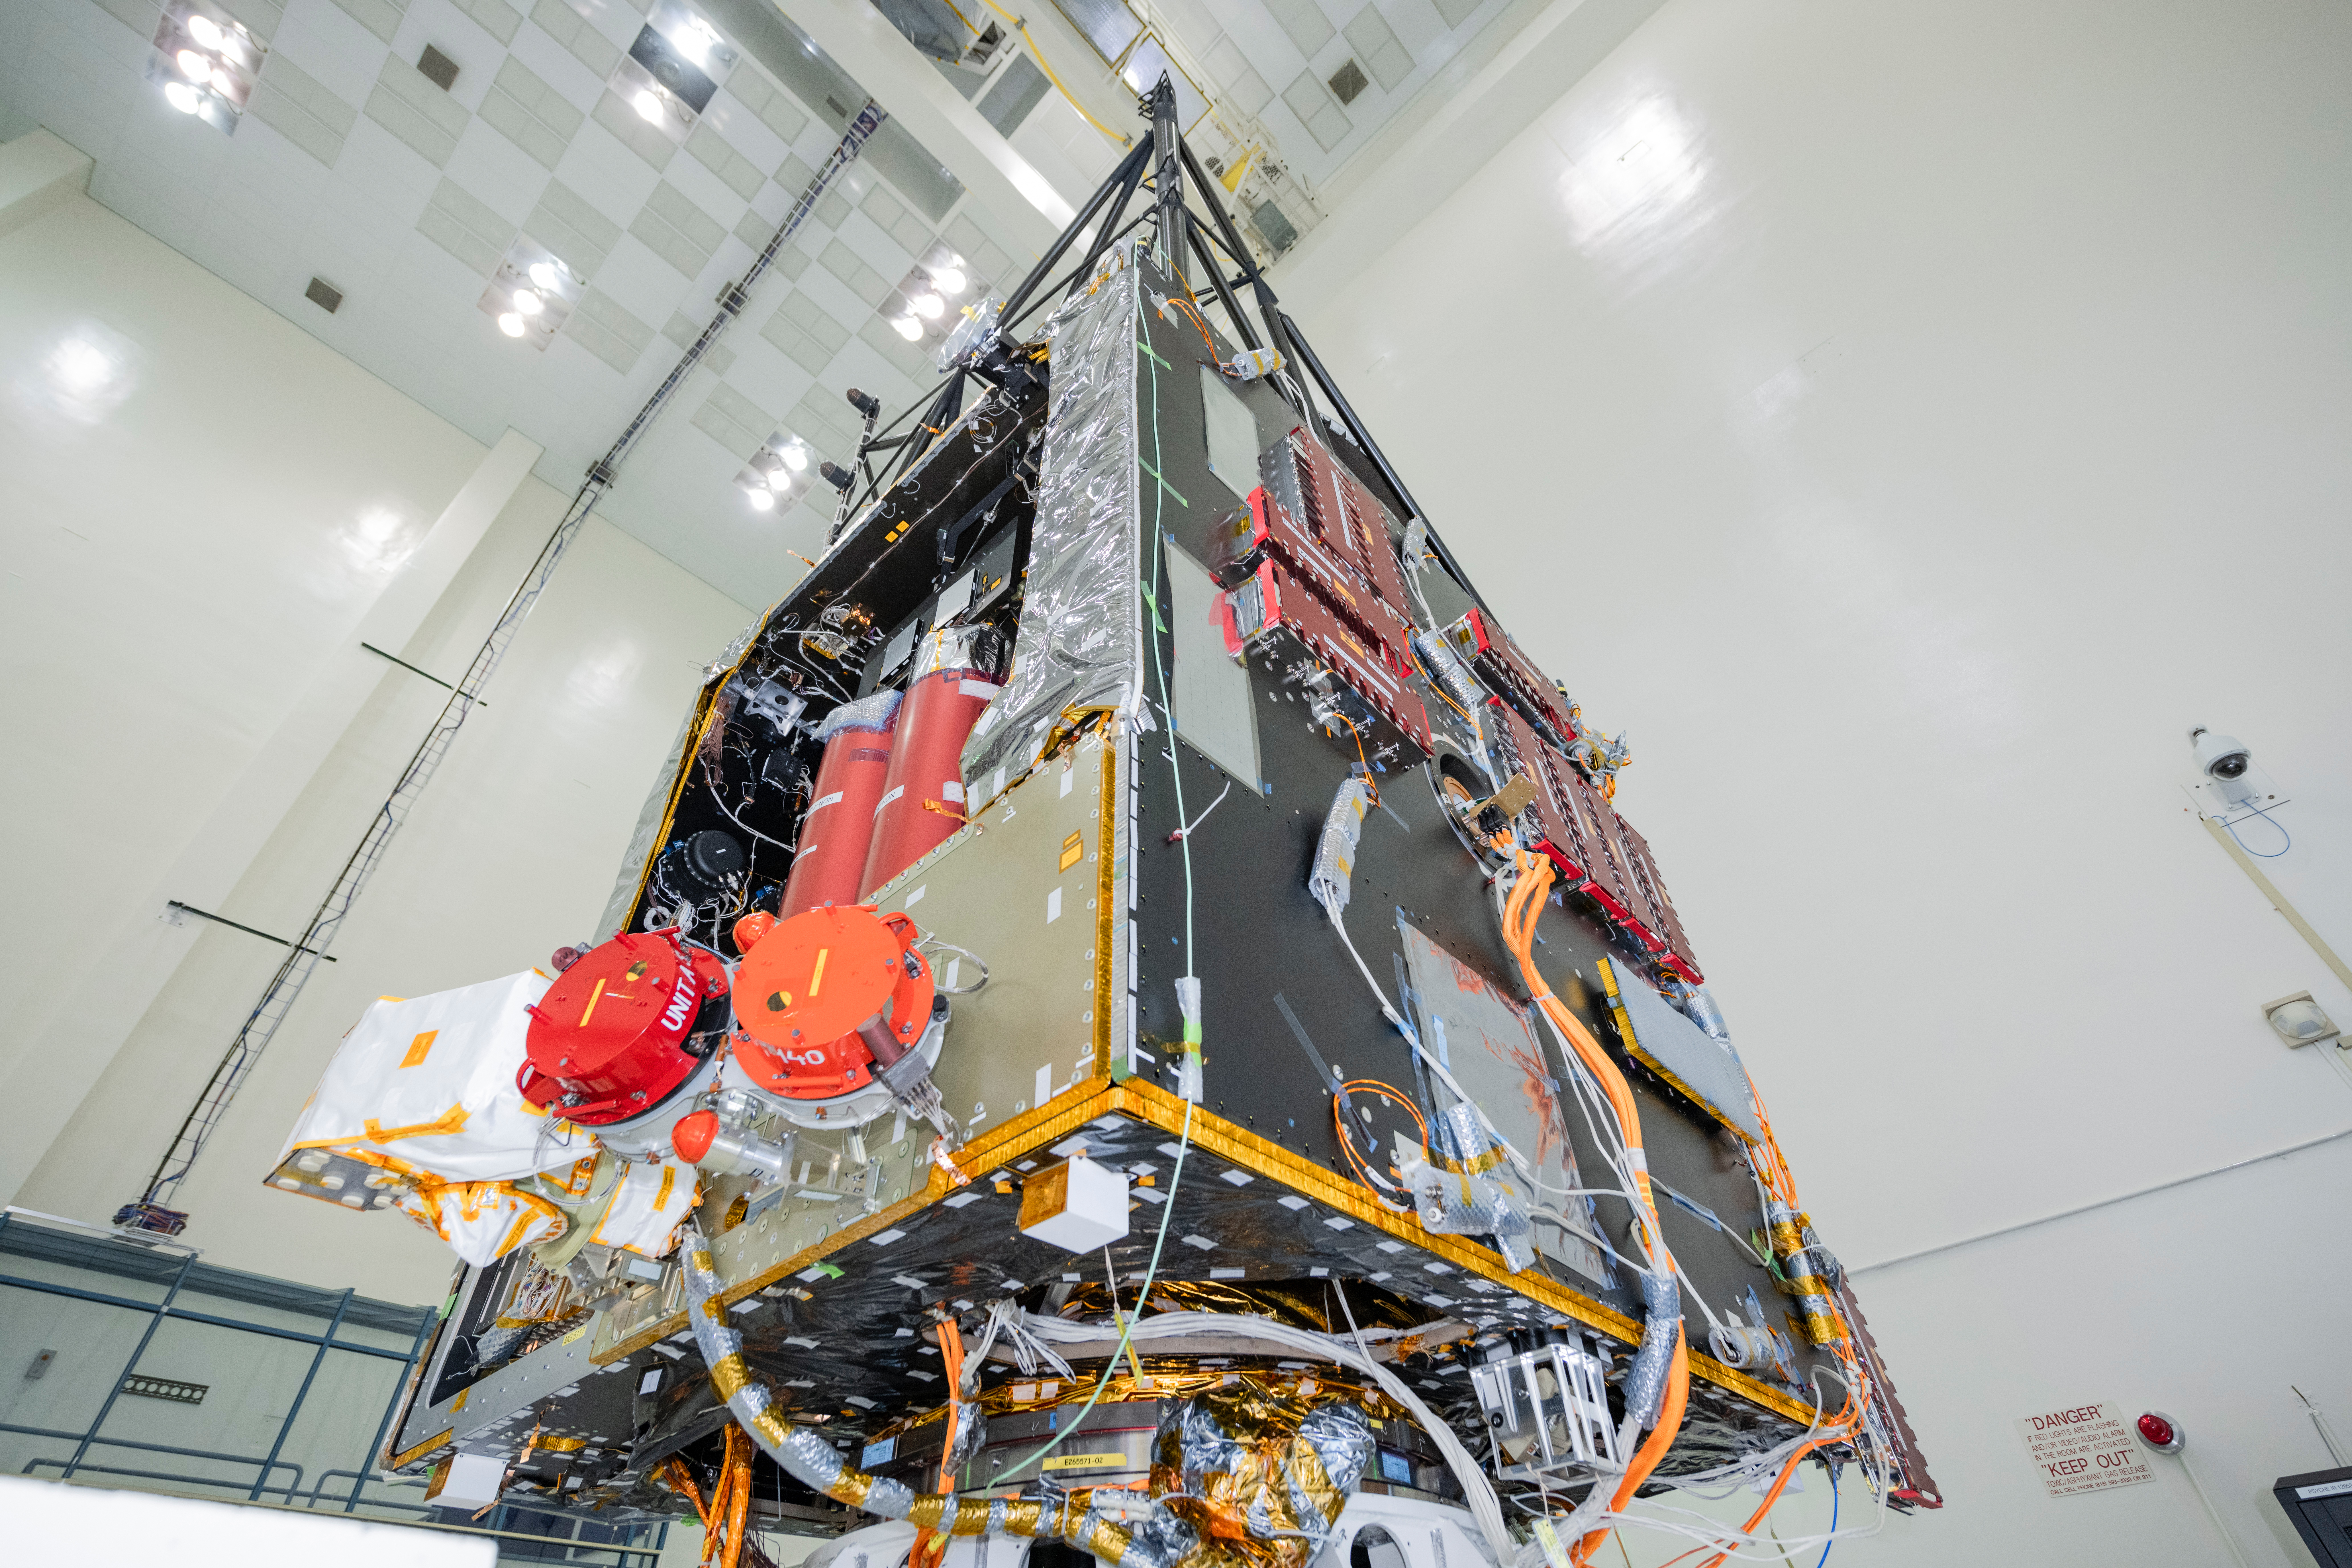

Psyche Thrusters: Integration Complete

NASA’s Psyche spacecraft is photographed in July 2021 during the mission’s assembly, test, and launch operations phase at the agency’s Jet Propulsion Laboratory in Southern California. Set to launch in August 2022, the spacecraft will use four Hall thrusters to propel itself to the metal-rich asteroid Psyche, using solar electric propulsion. Two thrusters are visible beneath red round protective covers, after being integrated into the spacecraft.

Solar arrays on the spacecraft will capture sunlight, which will be converted into electricity to power the Hall thrusters. The thrusters work by turning xenon gas, a neutral gas used in car headlights and plasma TVs, into xenon ions. As the xenon ions are accelerated out of the thruster, they create the thrust that will propel the spacecraft.

This will be the first use of Hall thrusters beyond lunar orbit, demonstrating that they could play a role in supporting future deep space missions.

Arizona State University in Tempe leads the Psyche mission. JPL is responsible for the mission’s overall management, system engineering, integration and test, and mission operations. Maxar Technologies in Palo Alto, California, supplied the thrusters and built the high-power solar electric propulsion spacecraft chassis.

Credit: NASA/JPL-Caltech